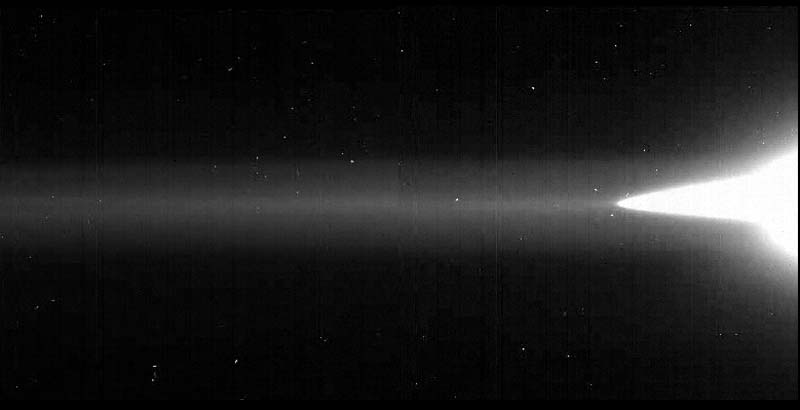

Jupiter’s Gossamer Ring

Jupiter’s ring system is composed of three parts: a flat main ring, a toroidal halo interior to the main ring, and the gossamer ring, which lies exterior to the main ring. The gossamer ring is the extremely diffuse and uniform band that stretches across the center of this mosaic, starting from the main ring and halo on the right-hand side. The gossamer ring had been seen previously only in the single Voyager image in which it was discovered at a very low brightness level; there its brightness appeared to drop from about one-tenth the main ring’s value until the ring totally vanished at a distance of about three Jovian radii. The gossamer ring is clearly visible in this Galileo view; the left side of the image corresponds to a radial distance of about 2.2 Jovian radii. The outer edge of the gossamer ring is beyond the edge of this mosaic.

Jupiter’s gossamer ring

To accentuate the very faint, gossamer ring, the images were overexposed with respect to the main ring and the halo (both seen on the far right of the mosaic). In these long exposures, some stars are visible; other specks in the mosaic were caused by cosmic ray hits to the CCD. All parts of the Jovian rings scatter sunlight very efficiently in the forward direction, indicating that the particles are micrometers or less in diameter, small than the thickness of tissue paper. Such small particles are believed to have human-scale lifetimes, i.e., very brief compared to the solar system’s age.

These images were taken through the clear filter (610 nanometers) of the solid state imaging (CCD) system aboard NASA’s Galileo spacecraft on November 9, 1996. The resolution is approximately 46 kilometers per picture element from right to left; however, because the spacecraft was only about 0.5 degrees above the ring plane, the image is highly foreshortened in the vertical direction. The images were obtained when Galileo was in Jupiter’s shadow, peering back toward the Sun; the ring was approximately 2.3 million kilometers (1.4 million miles) away. Jupiter lies about a full frame off the right edge.

The view of Earth’s moon included in the explanatory graphics was created from imagery returned by the BMDO/NASA Clementine lunar orbiter which was launched in early 1994. (BMDO is Ballistic Missile Defense Organization.)

The Jet Propulsion Laboratory, Pasadena, CA manages the Galileo mission for NASA’s Office of Space Science, Washington, DC.

Credit: NASA/JPL/Cornell University